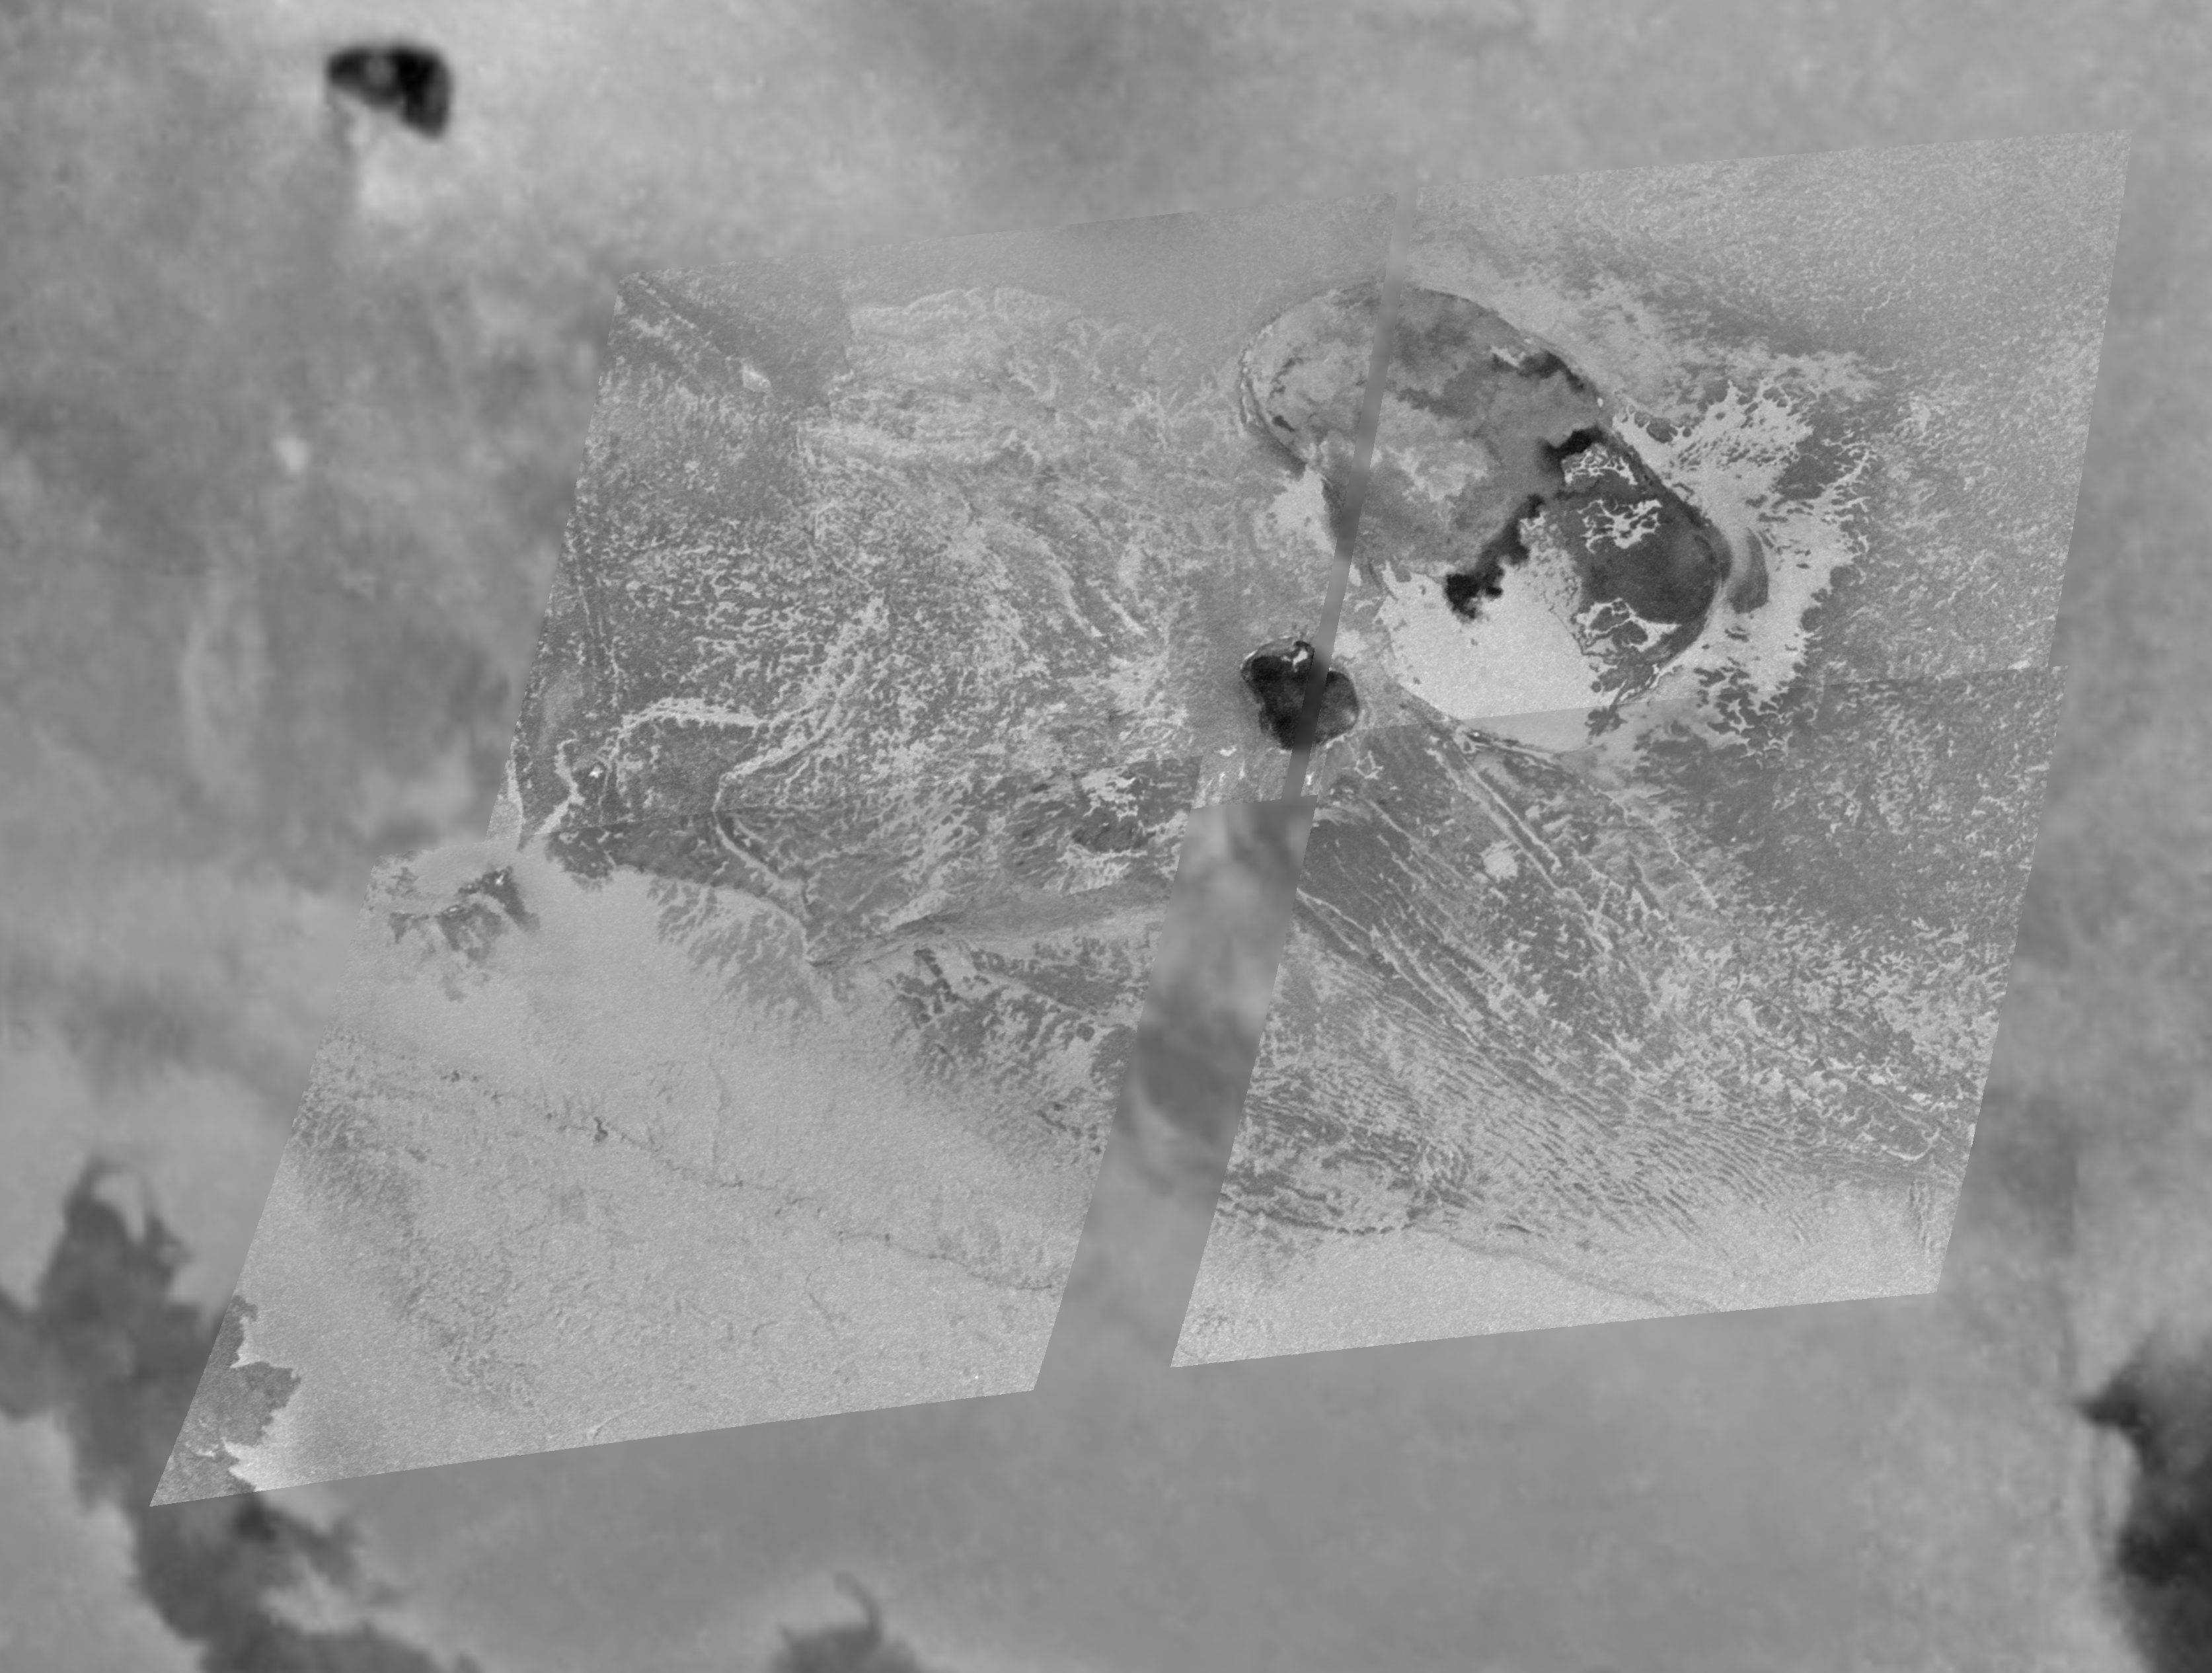

Tohil Mons, Io

Images taken at different times and from different positions by NASA’s Galileo spacecraft provide information about the three-dimensional structure of a large mountain named Tohil Mons on Jupiter’s moon Io.

The first part of this image package is a mosaic combining detailed images that were taken a year ago by Galileo on Feb. 22, 2000, with a lower-resolution image of a wider area taken on June 30, 1999. The sharper portion has a resolution of 165 meters (540 feet) per picture element. The lower-resolution context image is at 1.3 kilometers (0.8 mile) per picture element. North is to the top of the image. The Sun was almost directly behind the spacecraft, so shadows aren’t visible.

Because topography is difficult to distinguish on Io unless the Sun is low enough to cast shadows, the second part of this release is a stereo image of Tohil Mons that was created from two mosaics acquired on Oct.11, 1999, and Feb. 22, 2000. When viewed with red-blue glasses, it illustrates the three-dimensional shape of the mountain and two nearby volcanic depressions, which are called paterae. The largest patera lies along the northeastern margin of the mountain. The stereo observation reveals that the smaller patera with the dark floor is surrounded by mountainous walls. The black lines are areas where data were not acquired.

To the southeast of the peak, many bright lines trending northwest-southeast can be seen. Since the two individual images were taken when the Sun was quite high, it was difficult to determine the relationship between the bright material and the topography. The stereo image reveals that the light material is concentrated at the bases of cliffs. This series of cliffs appears step-like, which may indicate layering in Io’s crust.

Two additional figures describing the three-dimensional shape of the Tohil Mons region are also included. The first of these is a topographic representation of what Tohil Mons looks like when seen from the northeast. The topography has been vertically exaggerated. The peak’s height is about 5.4 kilometers, plus or minus 1.1 kilometer (about 18,000 feet, give or take 3,600 feet).

The second figure shows two views in which Tohil Mons has been outlined in red. The top image was taken at low resolution and a low Sun angle during Galileo’s third orbit, in 1996. Because the Sun is low, topographic features on the mountain can be recognized from the shadows they cast. The two paterae and the peak of the mountain are labeled. The bottom image was taken on Feb. 22, 2000, at higher resolution and a higher Sun angle. The topography is almost indistinguishable, but many more details can be discerned. By combining several observations in this manner, Galileo scientists are able to study Io’s mountains and to learn about their evolution and their relationship to Io’s volcanoes.

The Jet Propulsion Laboratory, a division of the California Institute of Technology in Pasadena, manages the Galileo mission for NASA’s Office of Space Science, Washington, D.C.

Credit: NASA/JPL/University of Arizona